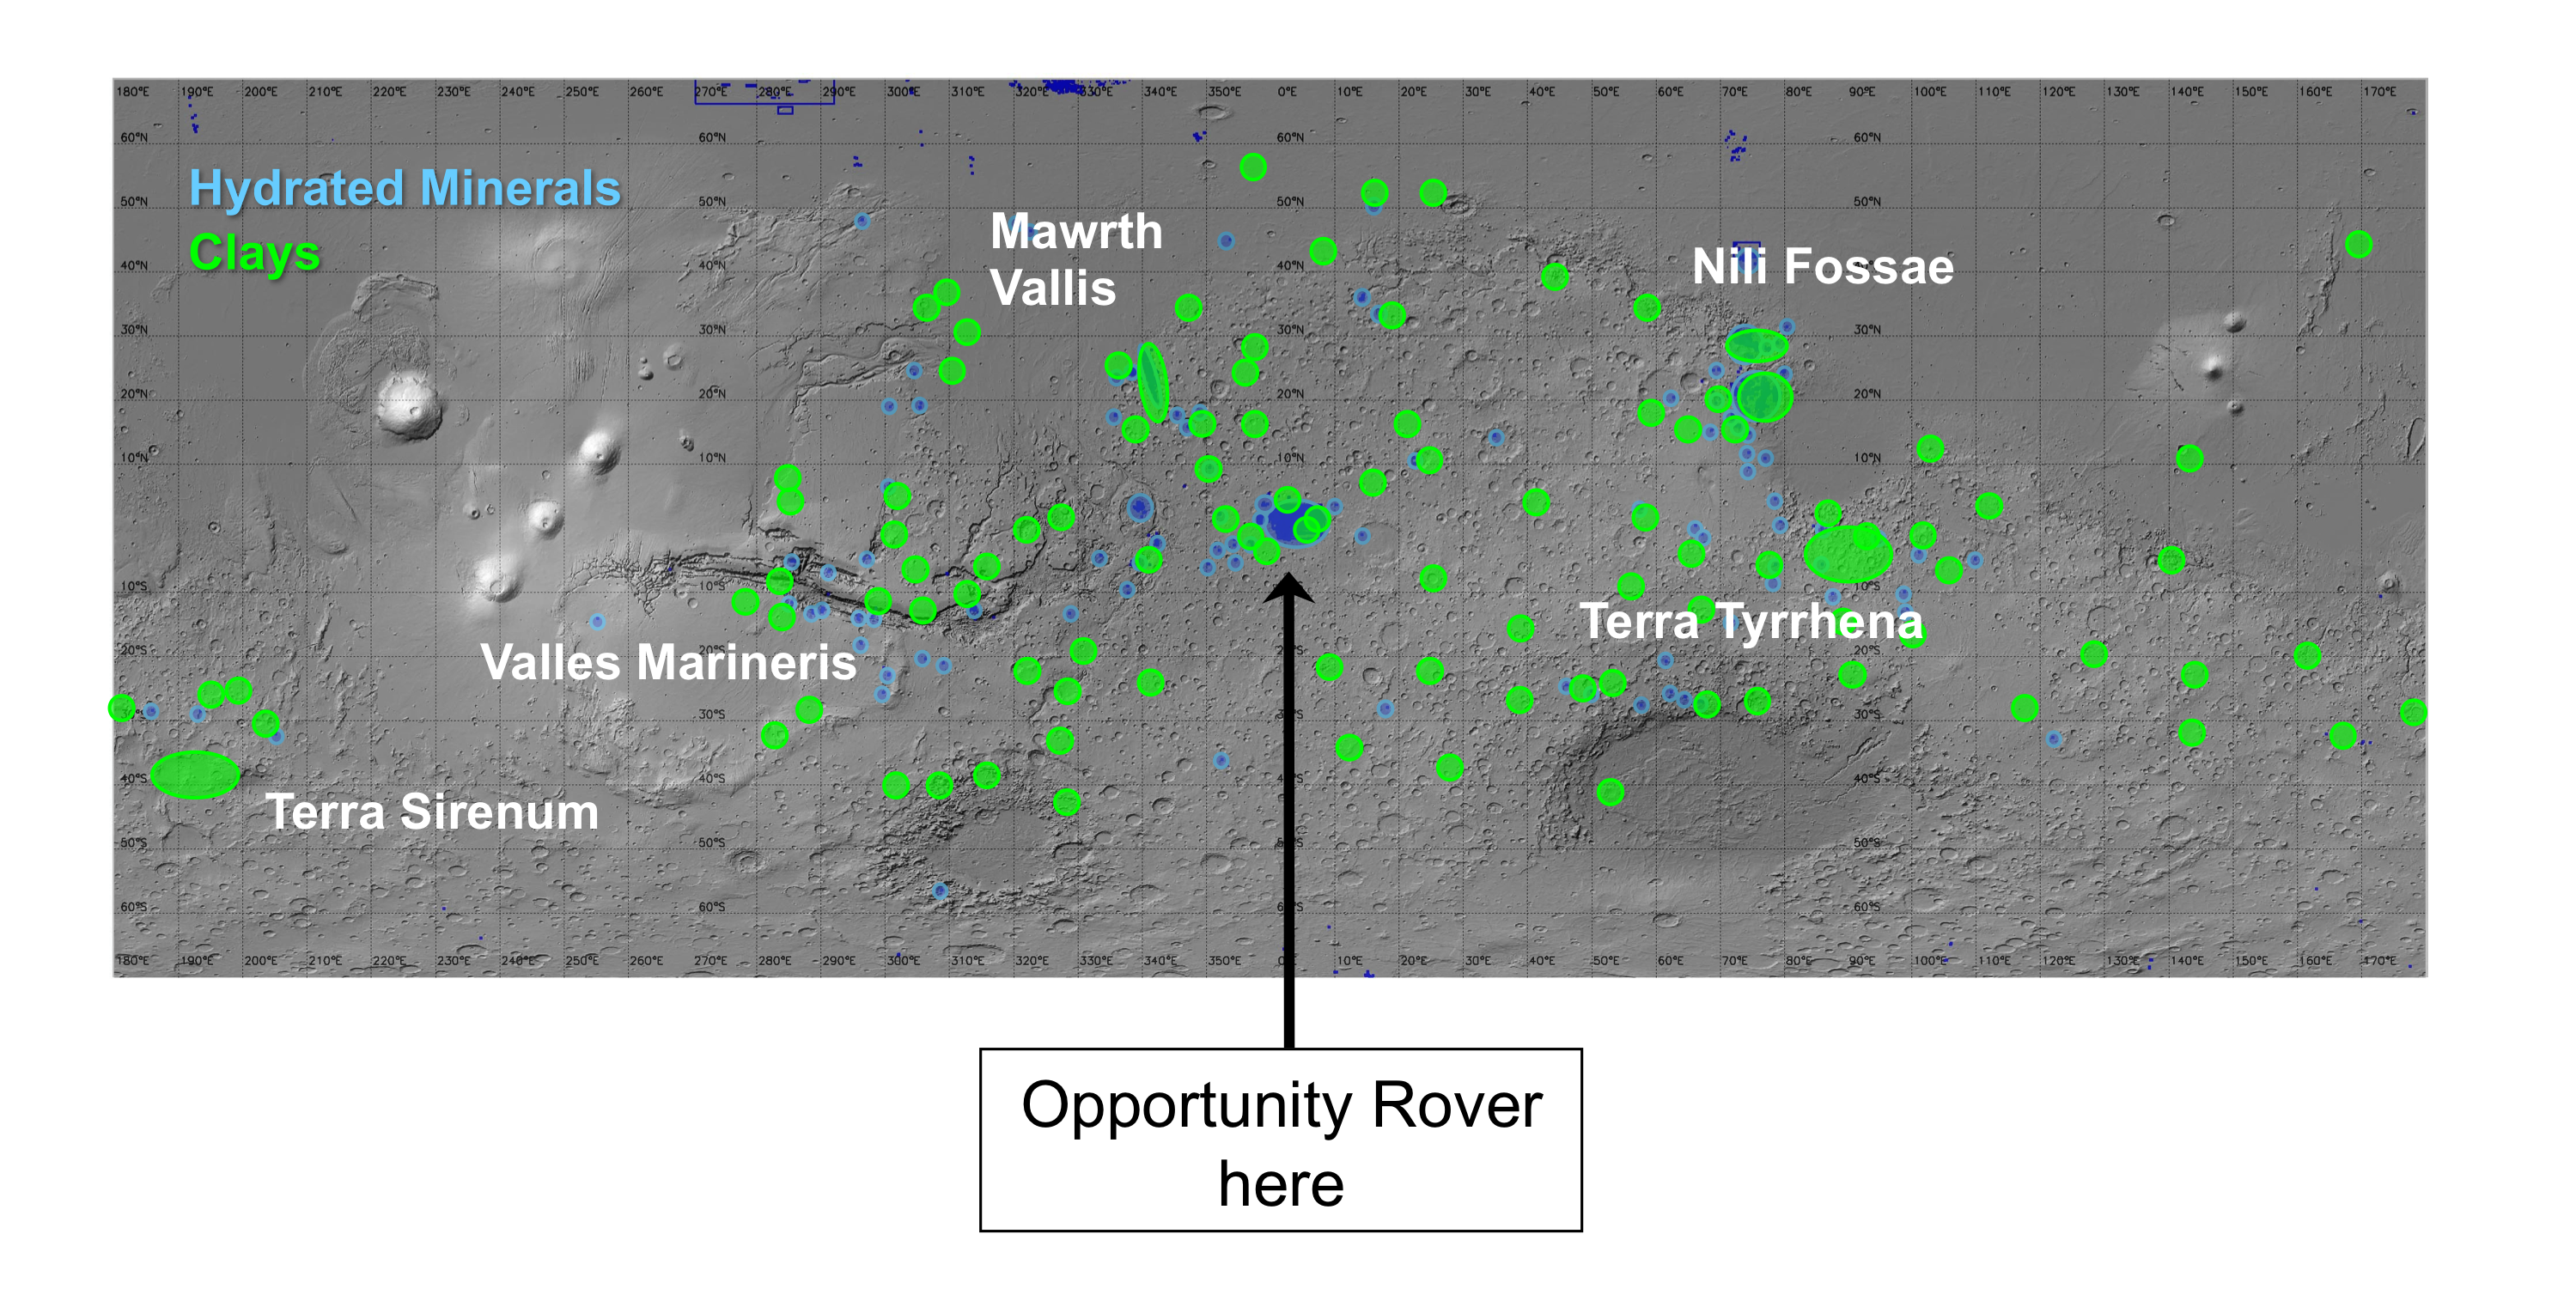

Regions of Mars with Clays and Hydrated Minerals Identified from Orbit

On this map of Mars, areas indicated in green are where spectrometers on spacecraft orbiting Mars have detected clay minerals and areas indicated in blue are where those spectrometers have detected hydrated minerals (clays, sulfates and others).

Both clay and sulfate minerals are important for understanding past environmental conditions on Mars.

Detections mapped here were made by the OMEGA visible and infrared mineralogical mapping spectrometer (Observatoire pour la Minéralogie, l’Eau, les Glaces et l’Activité) on the European Space Agency’s Mars Express orbiter and by the Compact Reconnaissance Imaging Spectrometer for Mars (CRISM) on NASA’s Mars Reconnaissance Orbiter, reported by Bethany Ehlmann and François Poulet of the Institut d’Astrophysique Spatiale, Orsay, France, and Janice Bishop of the SETI Institute and NASA Ames Research Center, Mountain View, Calif.

Observations by these spectrometers identified the hydrated minerals, including clays, after NASA’s Mars Exploration Rover Opportunity had landed in January 2004, but the rover is still active, and is now close to exposures seen from orbit of each of these types of minerals.

The base map is shaded topography based on data from the Mars Orbiter Laser Altimeter on NASA’s Mars Global Surveyor orbiter.

Credit: NASA/JPL-Caltech/Cornell University